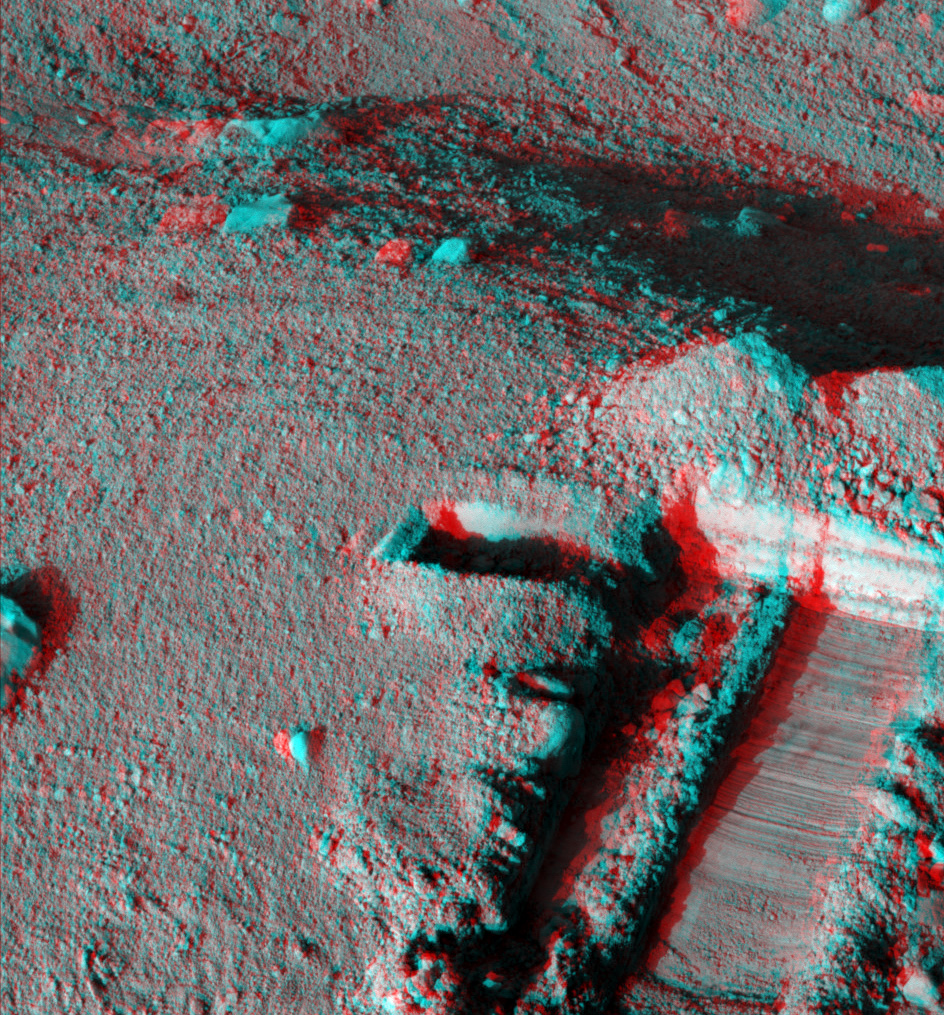

Martian Surface as Seen by Phoenix

This anaglyph, acquired by NASA’s Phoenix Lander’s Surface Stereo Imager on Sol 25, the 25th Martian day of the mission (June 19, 2008), shows a stereoscopic 3D view of the Martian surface near the lander. The trench shown here is informally called “Snow White.” The hole to the left of the trench, seen in the center of the image, is informally called “Burned Alive.”

The Phoenix Mission is led by the University of Arizona, Tucson, on behalf of NASA. Project management of the mission is by NASA’s Jet Propulsion Laboratory, Pasadena, Calif. Spacecraft development is by Lockheed Martin Space Systems, Denver.

Photojournal Note: As planned, the Phoenix lander, which landed May 25, 2008 23:53 UTC, ended communications in November 2008, about six months after landing, when its solar panels ceased operating in the dark Martian winter.

Credit: NASA/JPL-Caltech/University of Arizona/Texas A&M University